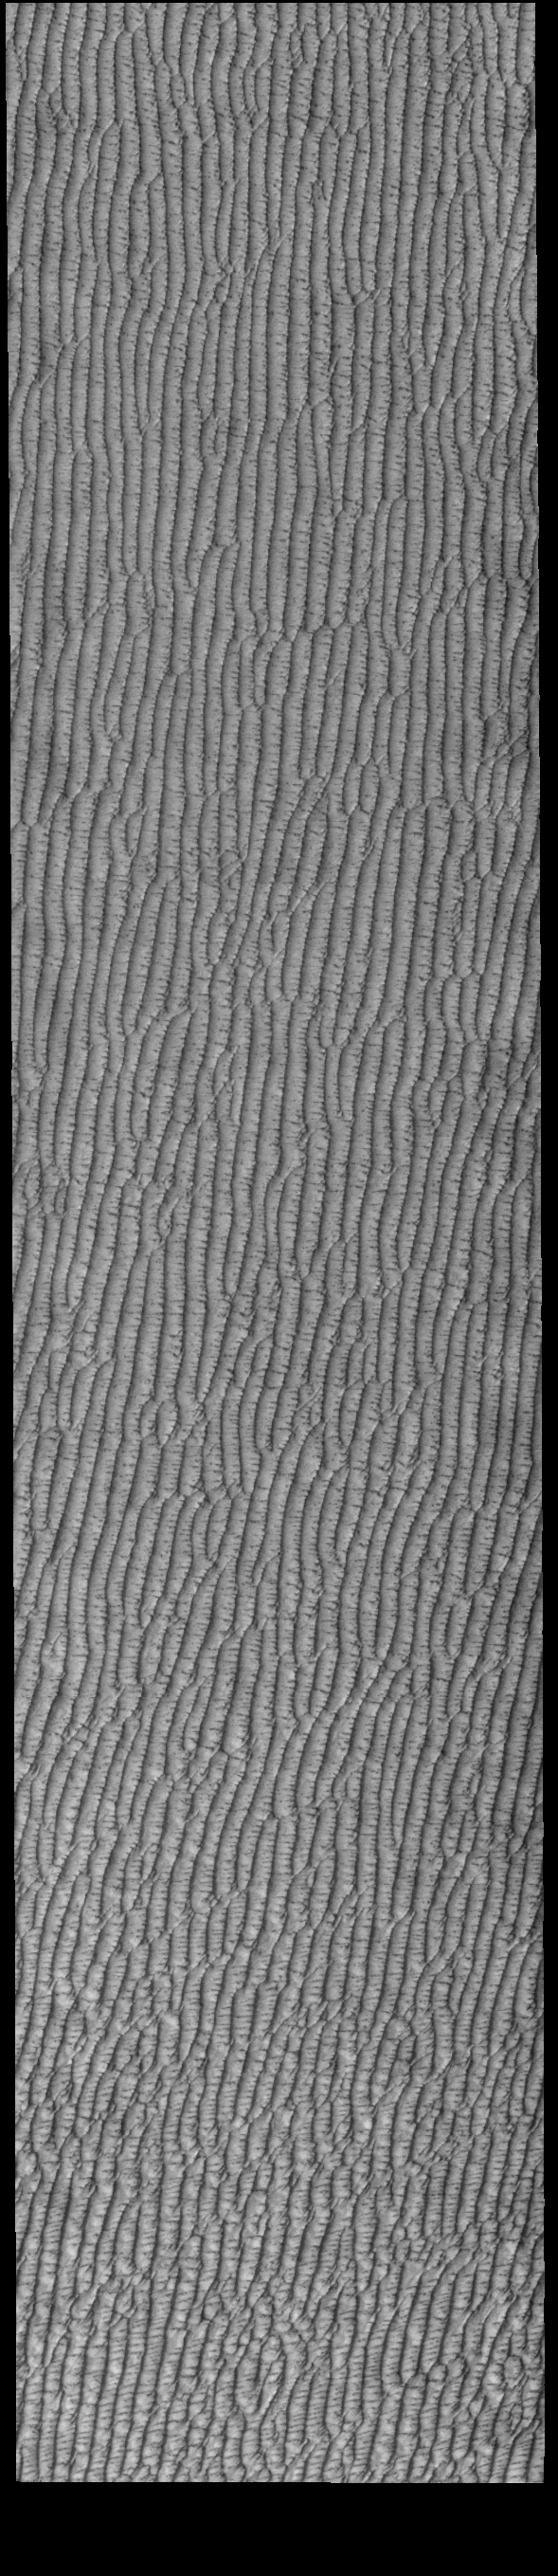

Olympia Undae

This VIS image of Olympia Undae was collected during north polar spring. The dune crests are losing the winter frosts, revealing the dark sand beneath. The density of dunes and the alignments of the dune crests varies with location, controlled by the amount of available sand and the predominant winds over time.

Olympia Undae is a vast dune field in the north polar region of Mars. It consists of a broad sand sea or erg that partly rings the north polar cap from about 120° to 240°E longitude and 78° to 83°N latitude. The dune field covers an area of approximately 470,000 km2 (bigger than California, smaller than Texas). Olympia Undae is the largest continuous dune field on Mars. Olympia Undae is not the only dune field near the north polar cap, several other smaller fields exist in the same latitude, but in other ranges of longitude, e.g. Abolos and Siton Undae. Barchan and transverse dune forms are the most common. In regions with limited available sand individual barchan dunes will form, the surface beneath and between the dunes is visible. In regions with large sand supplies, the sand sheet covers the underlying surface, and dune forms are found modifying the surface of the sand sheet. In this case transverse dunes are more common. Barchan dunes “point” down wind, transverse dunes are more linear and form parallel to the wind direction. The “square” shaped transverse dunes in Olympia Undae are due to two prevailing wind directions.

Credit: NASA/JPL-Caltech/ASU